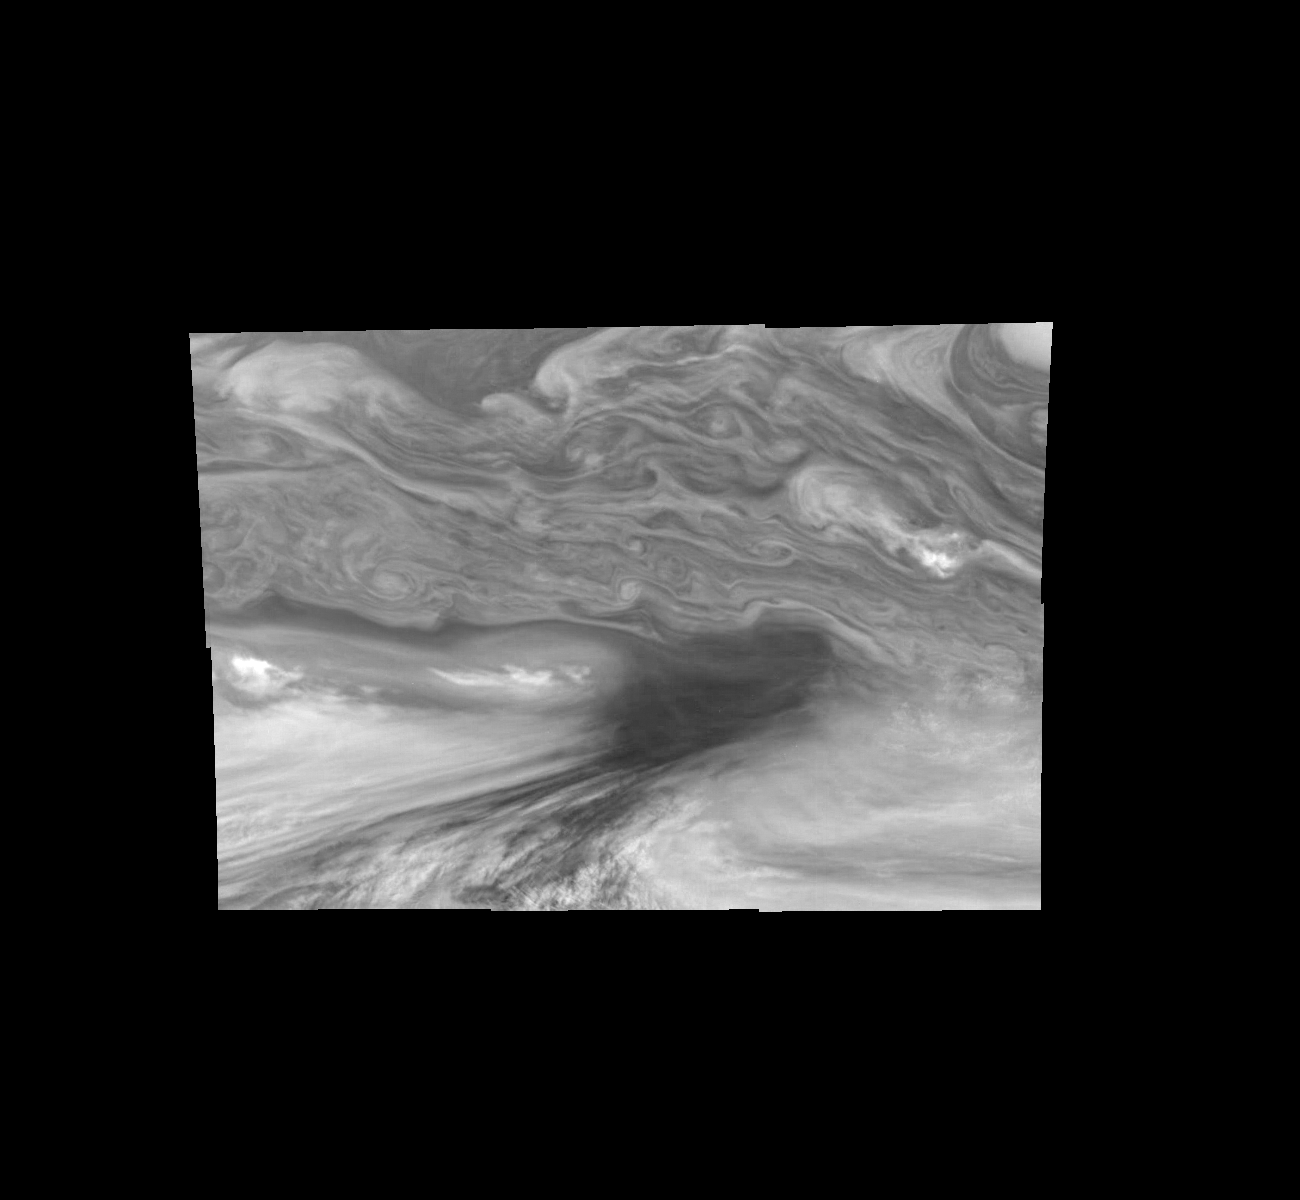

Jupiter’s Equatorial Region in the Near-Infrared (Time Set 4)

Mosaic of Jupiter’s equatorial region at 756 nanometers (nm). The mosaic covers an area of 34,000 kilometers by 22,000 kilometers. The near-infrared continuum filter shows the features of Jupiter’s main visible cloud deck. The dark region near the center of the mosaic is an equatorial “hotspot” similar to the Galileo Probe entry site. These features are holes in the bright, reflective, equatorial cloud layer where warmer thermal emission from Jupiter’s deep atmosphere can pass through. The circulation patterns observed here along with the composition measurements from the Galileo Probe suggest that dry air may be converging and sinking over these regions, maintaining their cloud-free appearance. The bright oval in the upper right of the mosaic as well as the other smaller bright features are examples of upwelling of moist air and condensation.

North is at the top. The mosaic covers latitudes 1 to 19 degrees and is centered at longitude 336 degrees West. The smallest resolved features are tens of kilometers in size. These images were taken on December 17, 1996, at a range of 1.5 million kilometers by the Solid State Imaging system aboard NASA’s Galileo spacecraft.

The Jet Propulsion Laboratory, Pasadena, CA manages the mission for NASA’s Office of Space Science, Washington, DC.

Credit: NASA/JPL-Caltech